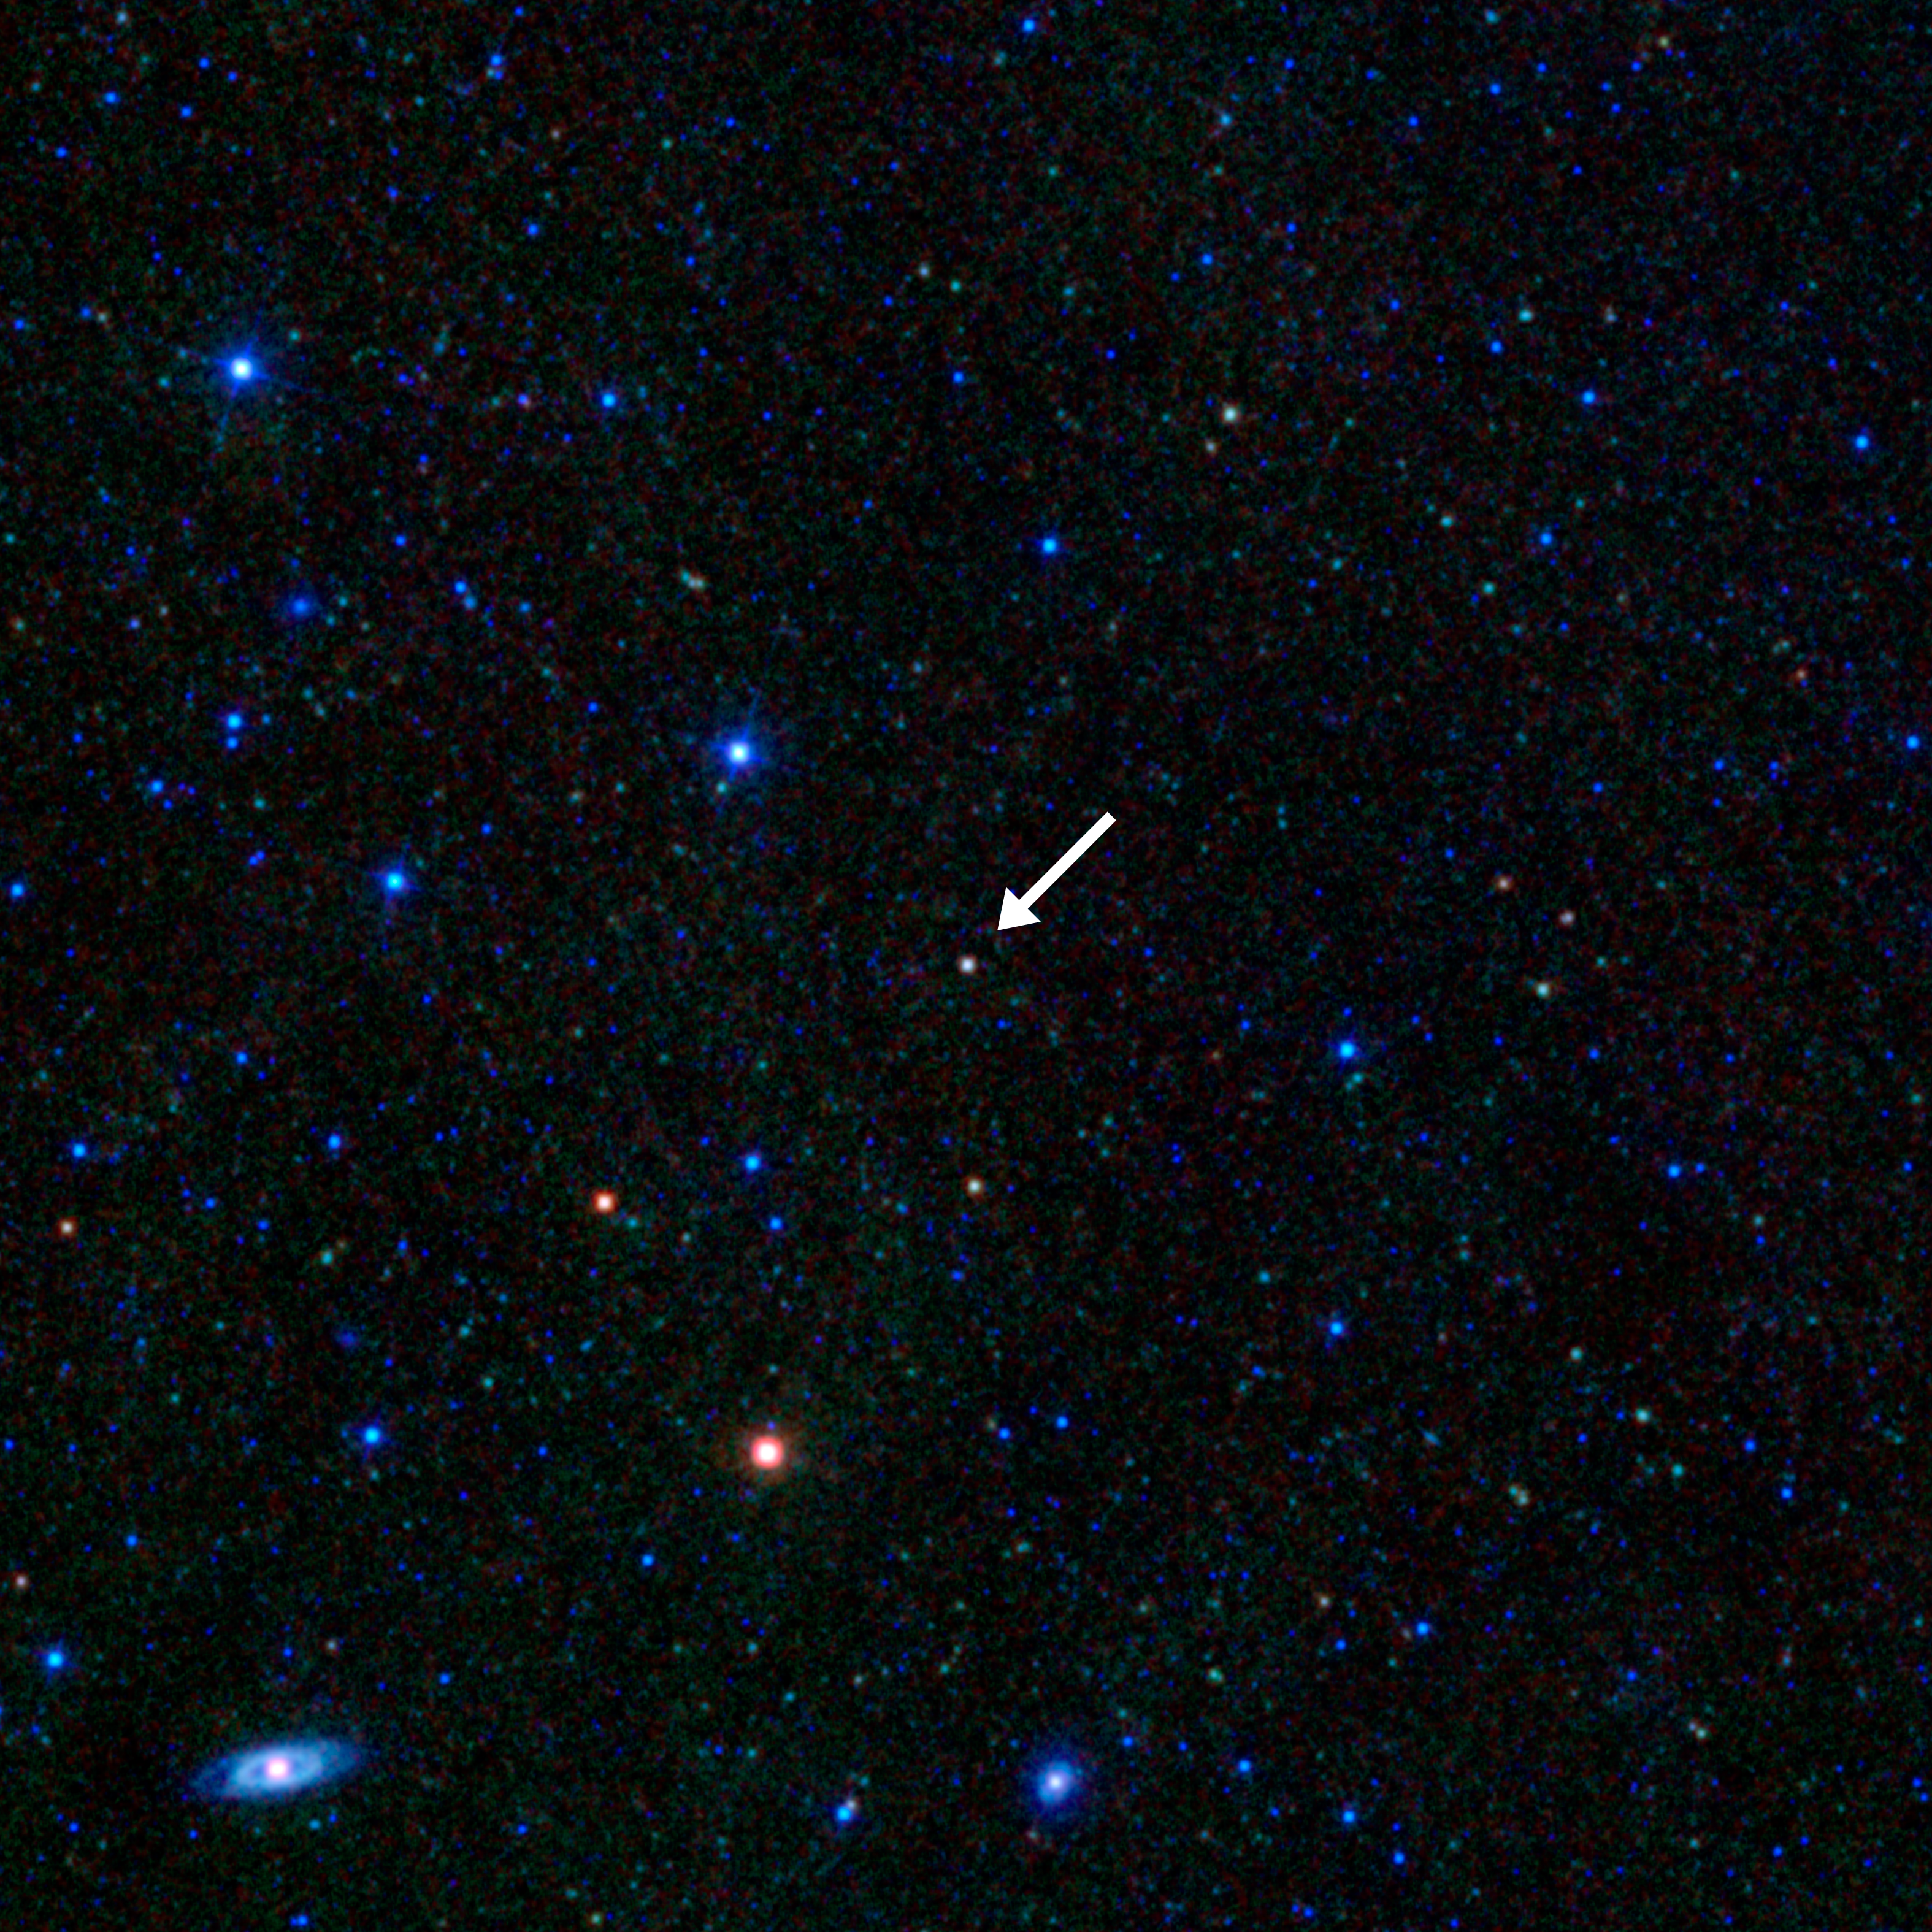

Lone Blazar

This image taken by NASA’s Wide-field Infrared Survey Explorer (WISE) shows a blazar — a voracious supermassive black hole inside a galaxy with a jet that happens to be pointed right toward Earth. These objects are rare and hard to find, but astronomers have discovered that they can use the WISE all-sky infrared images to uncover new ones. So far, researchers have found more than 200 new blazars, and they say WISE has the potential to find many more.

Infrared light with shorter wavelengths is colored blue; and longer wavelengths are red. The blazar appears white compared to the other galaxies because it’s giving off infrared light at all four of the infrared bands used to make this image. Some of the infrared radiation coming from the bazar is extremely peculiar. Galaxies often shine in infrared light due mainly to their cold dust; in this case, most of the observed radiation — called synchrotron — arises not from the host galaxy but from particles in the blazar’s jets accelerating to nearly the speed of light.

NASA’s Jet Propulsion Laboratory, Pasadena, Calif., manages, and operated WISE for NASA’s Science Mission Directorate. The spacecraft was put into hibernation mode after it scanned the entire sky twice, completing its main objectives. Edward Wright is the principal investigator and is at UCLA. The mission was selected competitively under NASA’s Explorers Program managed by the agency’s Goddard Space Flight Center in Greenbelt, Md. The science instrument was built by the Space Dynamics Laboratory in Logan, Utah. The spacecraft was built by Ball Aerospace & Technologies Corp. in Boulder, Colo. Science operations and data processing take place at the Infrared Processing and Analysis Center at the California Institute of Technology in Pasadena. Caltech manages JPL for NASA.

Credit: NASA/JPL-Caltech/UCLA